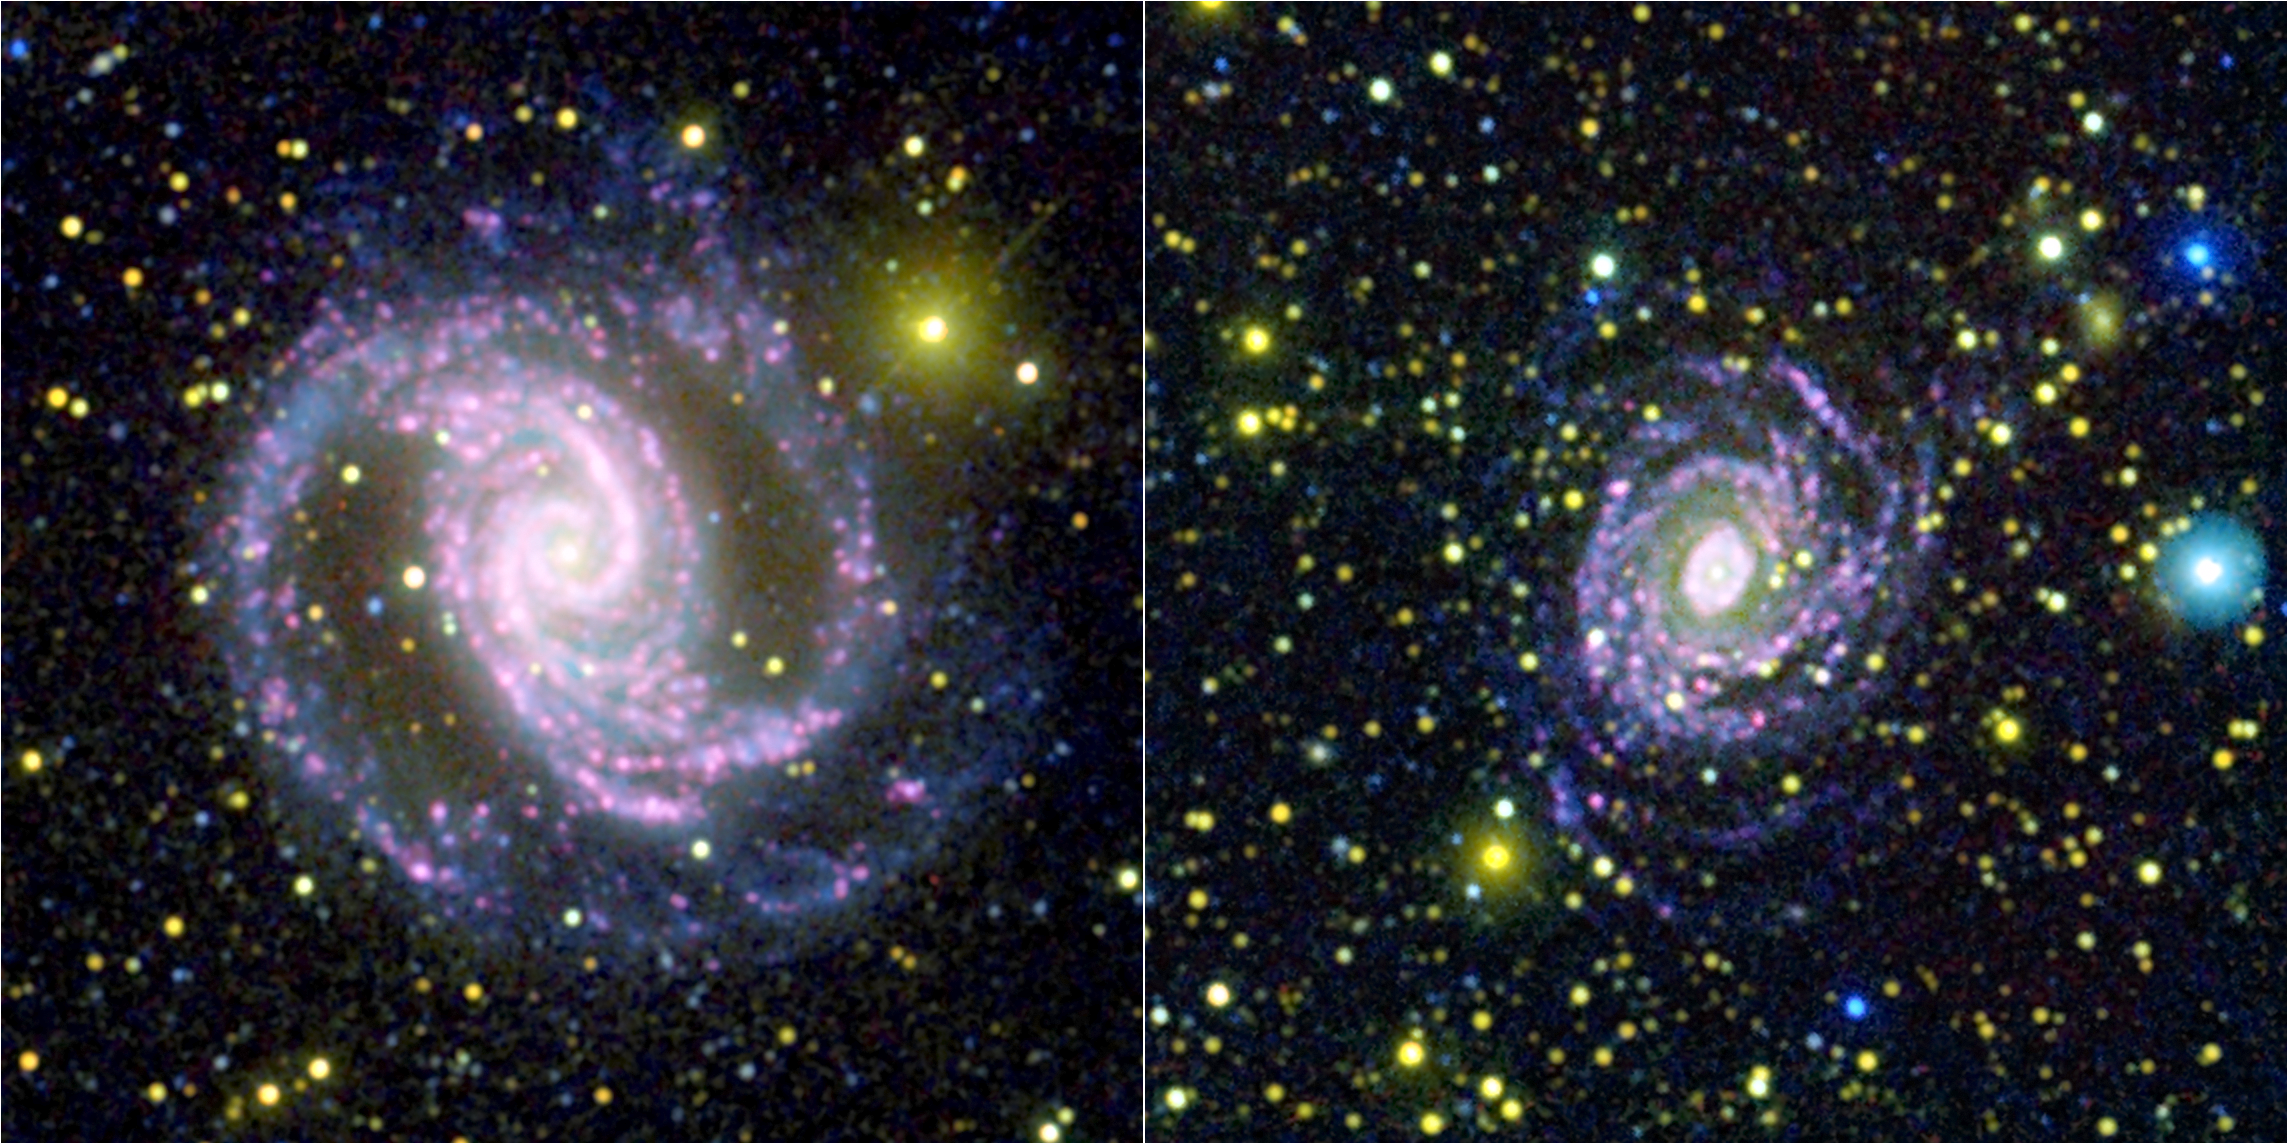

A Lesson in Counting Stars

These two photographs were made by combining data from NASA’s Galaxy Evolution Explorer spacecraft and the Cerro Tololo Inter-American Observatory in Chile. By combining the data, astronomers were able to learn that not all galaxies make stars of different sizes in the same quantities, as was previously assumed. In other words, the proportion of small to big stars can differ from galaxy to galaxy.

Images taken with the Galaxy Evolution Explorer at shorter ultraviolet wavelengths are dark blue, while longer ultraviolet wavelengths are light blue. The optical images are colored red and yellow; red light is shown in yellow, while specially filtered red light from a type of hydrogen emission called H-alpha is colored red.

In these pictures, the portions of galaxies that are rich in massive stars, called “O” stars, show up as white or pink. Areas dominated by smaller stars, called “B” stars, appear blue.

The spiral galaxy on the left, called NGC 1566, is an example of a galaxy that is comparatively rich in O stars compared to B stars. By contrast, the galaxy on the right, NGC 6902, has a weaker population of O stars compared to its B stars.

NGC 1566 is 68 million light years away in the southern constellation of Sagittarius.

Credit: NASA/JPL-Caltech/JHU